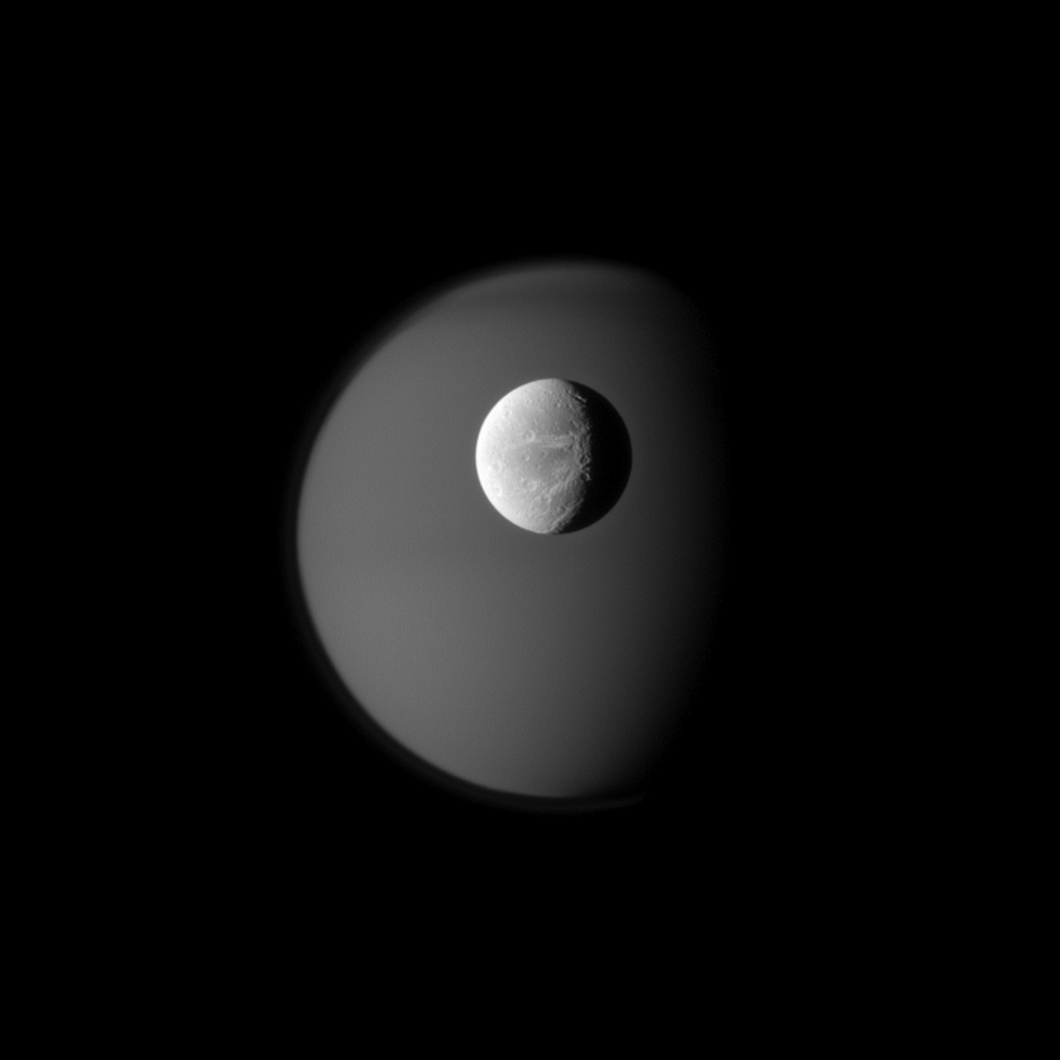

Dione and Ghostly Titan

The surface of Saturn’s moon Dione is rendered in crisp detail against a hazy, ghostly Titan.

A portion of the “wispy” terrain of Dione’s trailing hemisphere can be seen on the right (see

PIA12553

). Also visible in this image are hints of atmospheric banding around Titan’s north pole. To learn more about the northern bands, see

PIA08868

and

PIA08928

. This view looks toward the Saturn-facing hemisphere of Dione (1,123 kilometers, or 698 miles across) and Titan (5,150 kilometers, or 3,200 miles across).

The image was taken in visible blue light with the Cassini spacecraft narrow-angle camera on April 10, 2010. The view was acquired at a distance of approximately 1.8 million kilometers (1.1 million miles) from Dione and 2.7 million kilometers (1.7 million miles) from Titan. Scale in the original image was 11 kilometers (7 miles) per pixel on Dione and 16 kilometers (10 miles) on Titan. The image has been magnified by a factor of 1.5 and contrast-enhanced to aid visibility.

The Cassini-Huygens mission is a cooperative project of NASA, the European Space Agency and the Italian Space Agency. The Jet Propulsion Laboratory, a division of the California Institute of Technology in Pasadena, manages the mission for NASA’s Science Mission Directorate, Washington, D.C. The Cassini orbiter and its two onboard cameras were designed, developed and assembled at JPL. The imaging operations center is based at the Space Science Institute in Boulder, Colo.

Credit: NASA/JPL/Space Science Institute